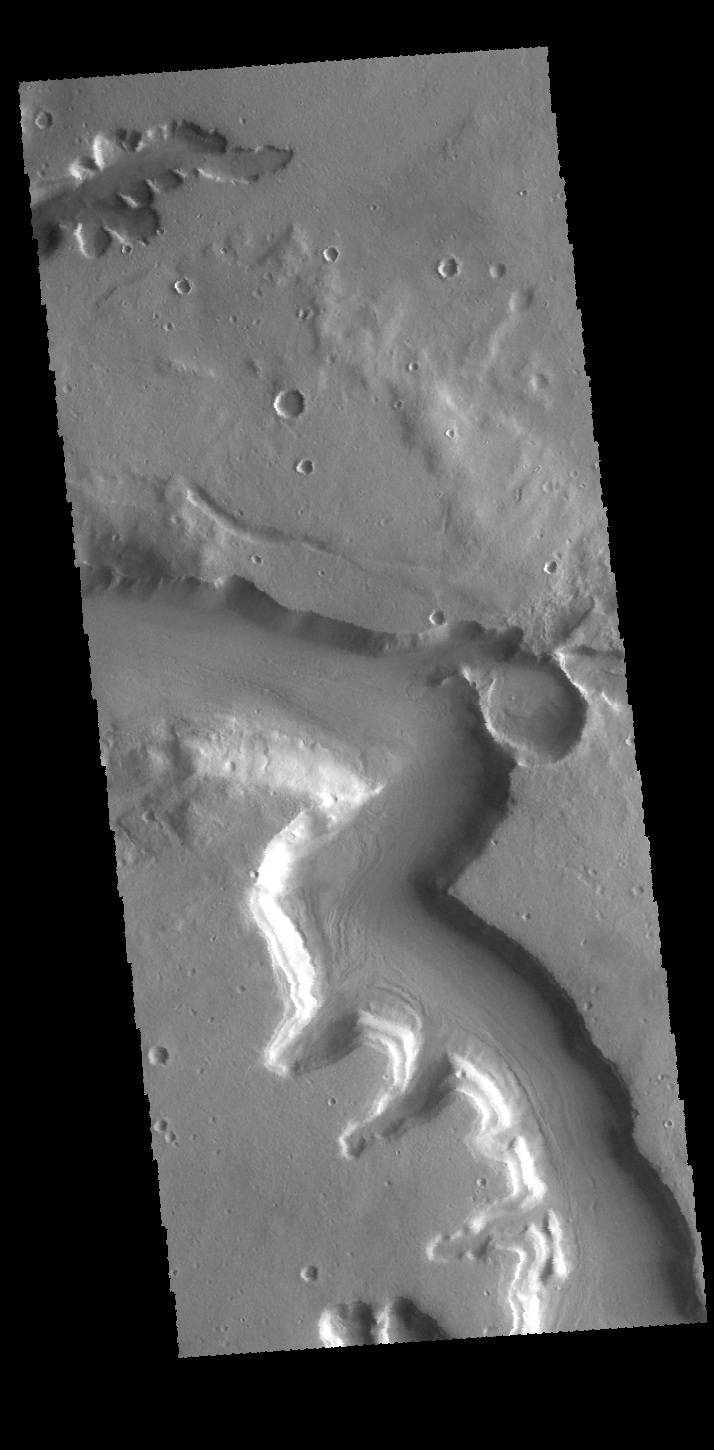

Mamers Valles

Today’s VIS image shows a section of Mamers Valles, located in Arabia Terra.

Credit: NASA/JPL-Caltech/ASU